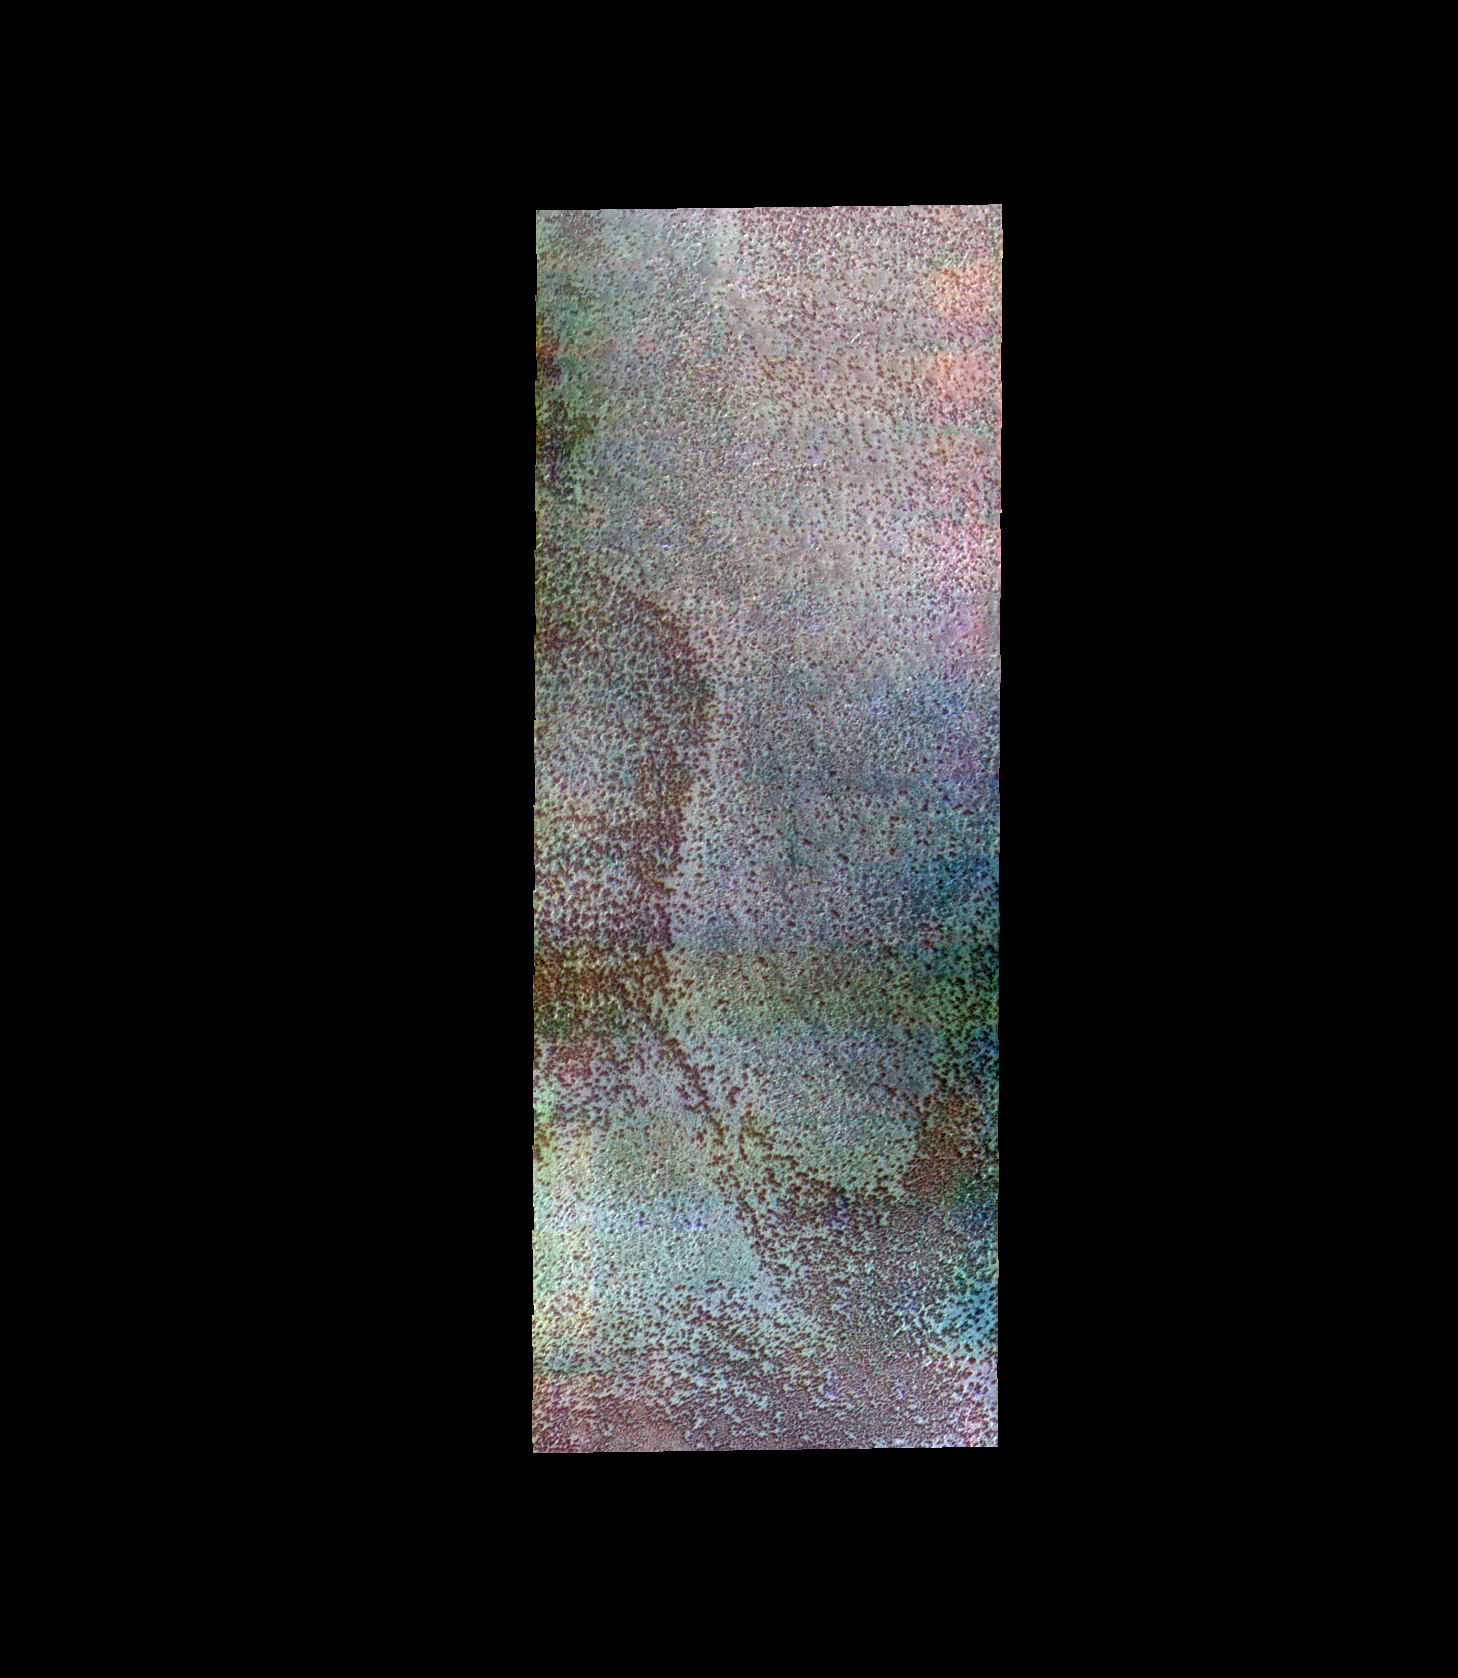

Southern Spring – False Color

The THEMIS VIS camera contains 5 filters. The data from different filters can be combined in multiple ways to create a false color image. These false color images may reveal subtle variations of the surface not easily identified in a single band image. Today’s false color image shows the surface of the south polar cap during springtime.

Credit: NASA/JPL-Caltech/ASU